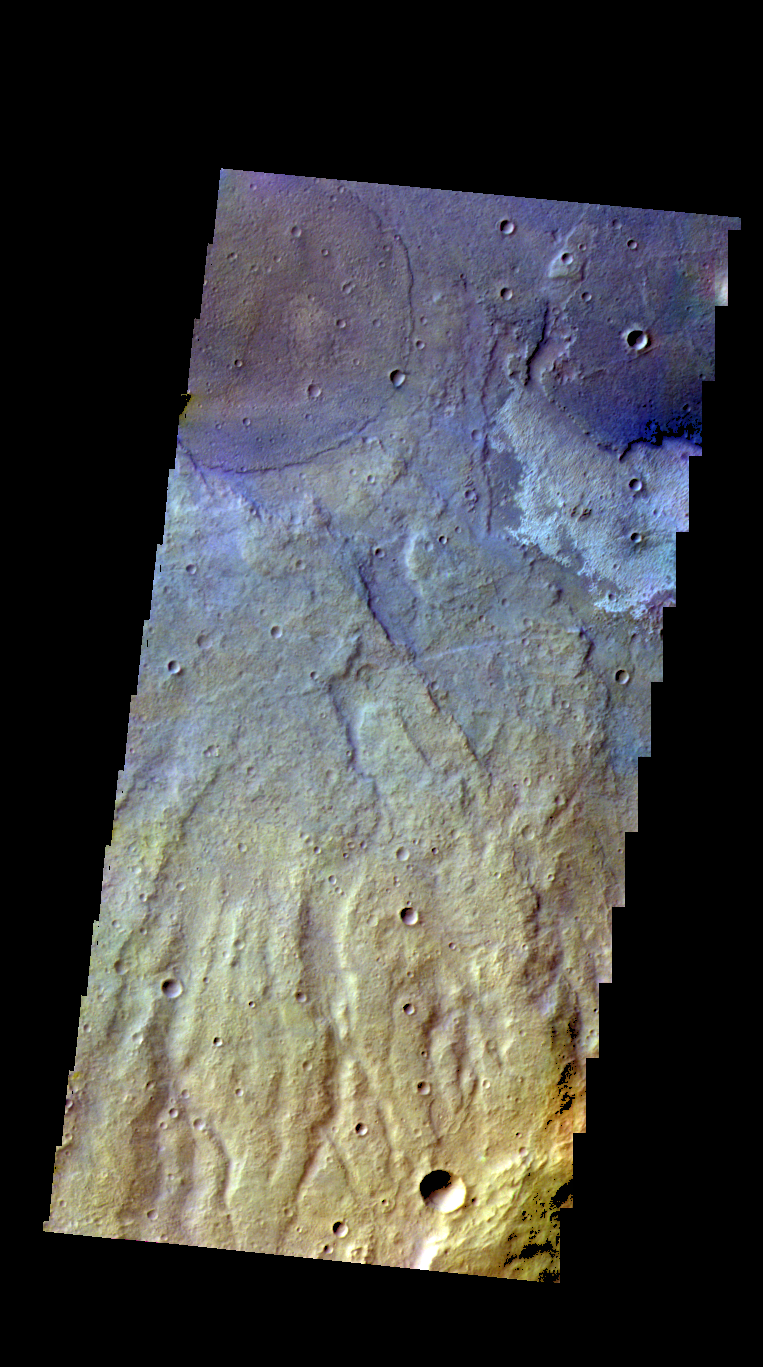

Terra Sirenum – False Color

The THEMIS camera contains 5 filters. The data from different filters can be combined in multiple ways to create a false color image. These false color images may reveal subtle variations of the surface not easily identified in a single band image. Today’s false color image shows part of the plains of Terra Sirenum.

Credit: NASA/JPL-Caltech/ASU